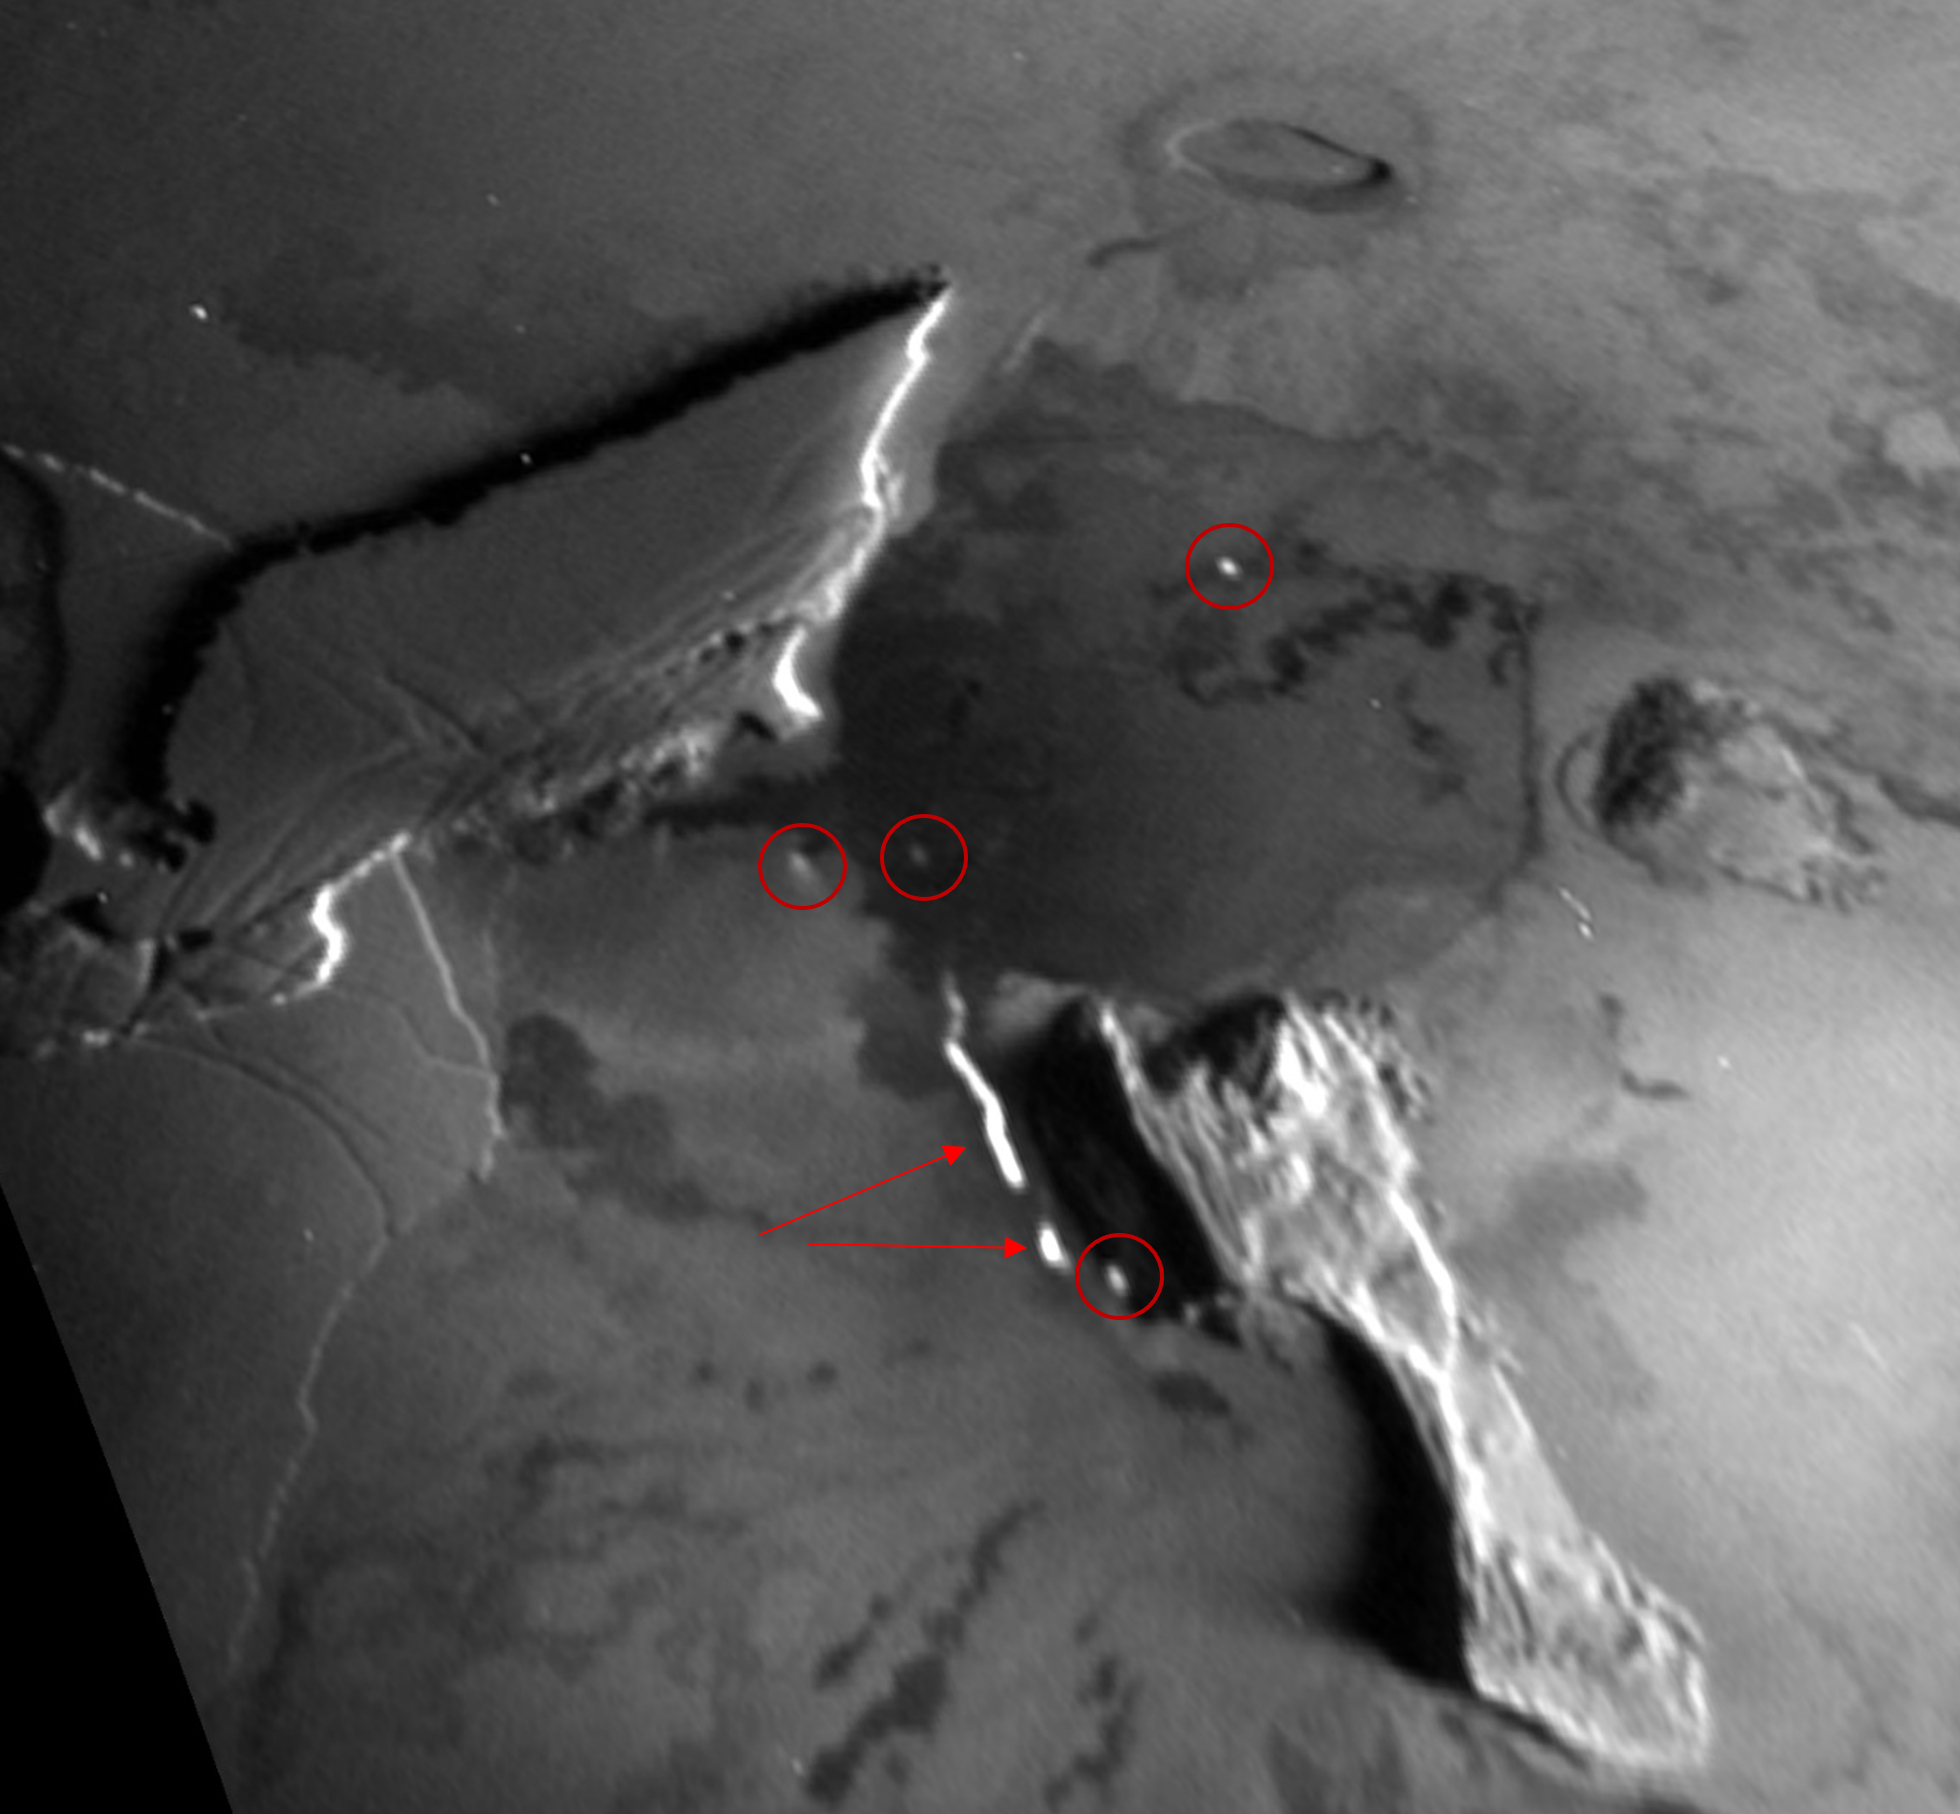

NASA’s Juno Captures Thermal Emissions at Zal Montes

Red circles and arrows point to glowing thermal emission from active lava breakouts observed by the Stellar Reference Unit (SRU) on NASA’s Juno spacecraft on Dec. 30, 2023, in the Zal Montes-Patera complex on Io.

Credit: NASA/Caltech-JPL/SwRI